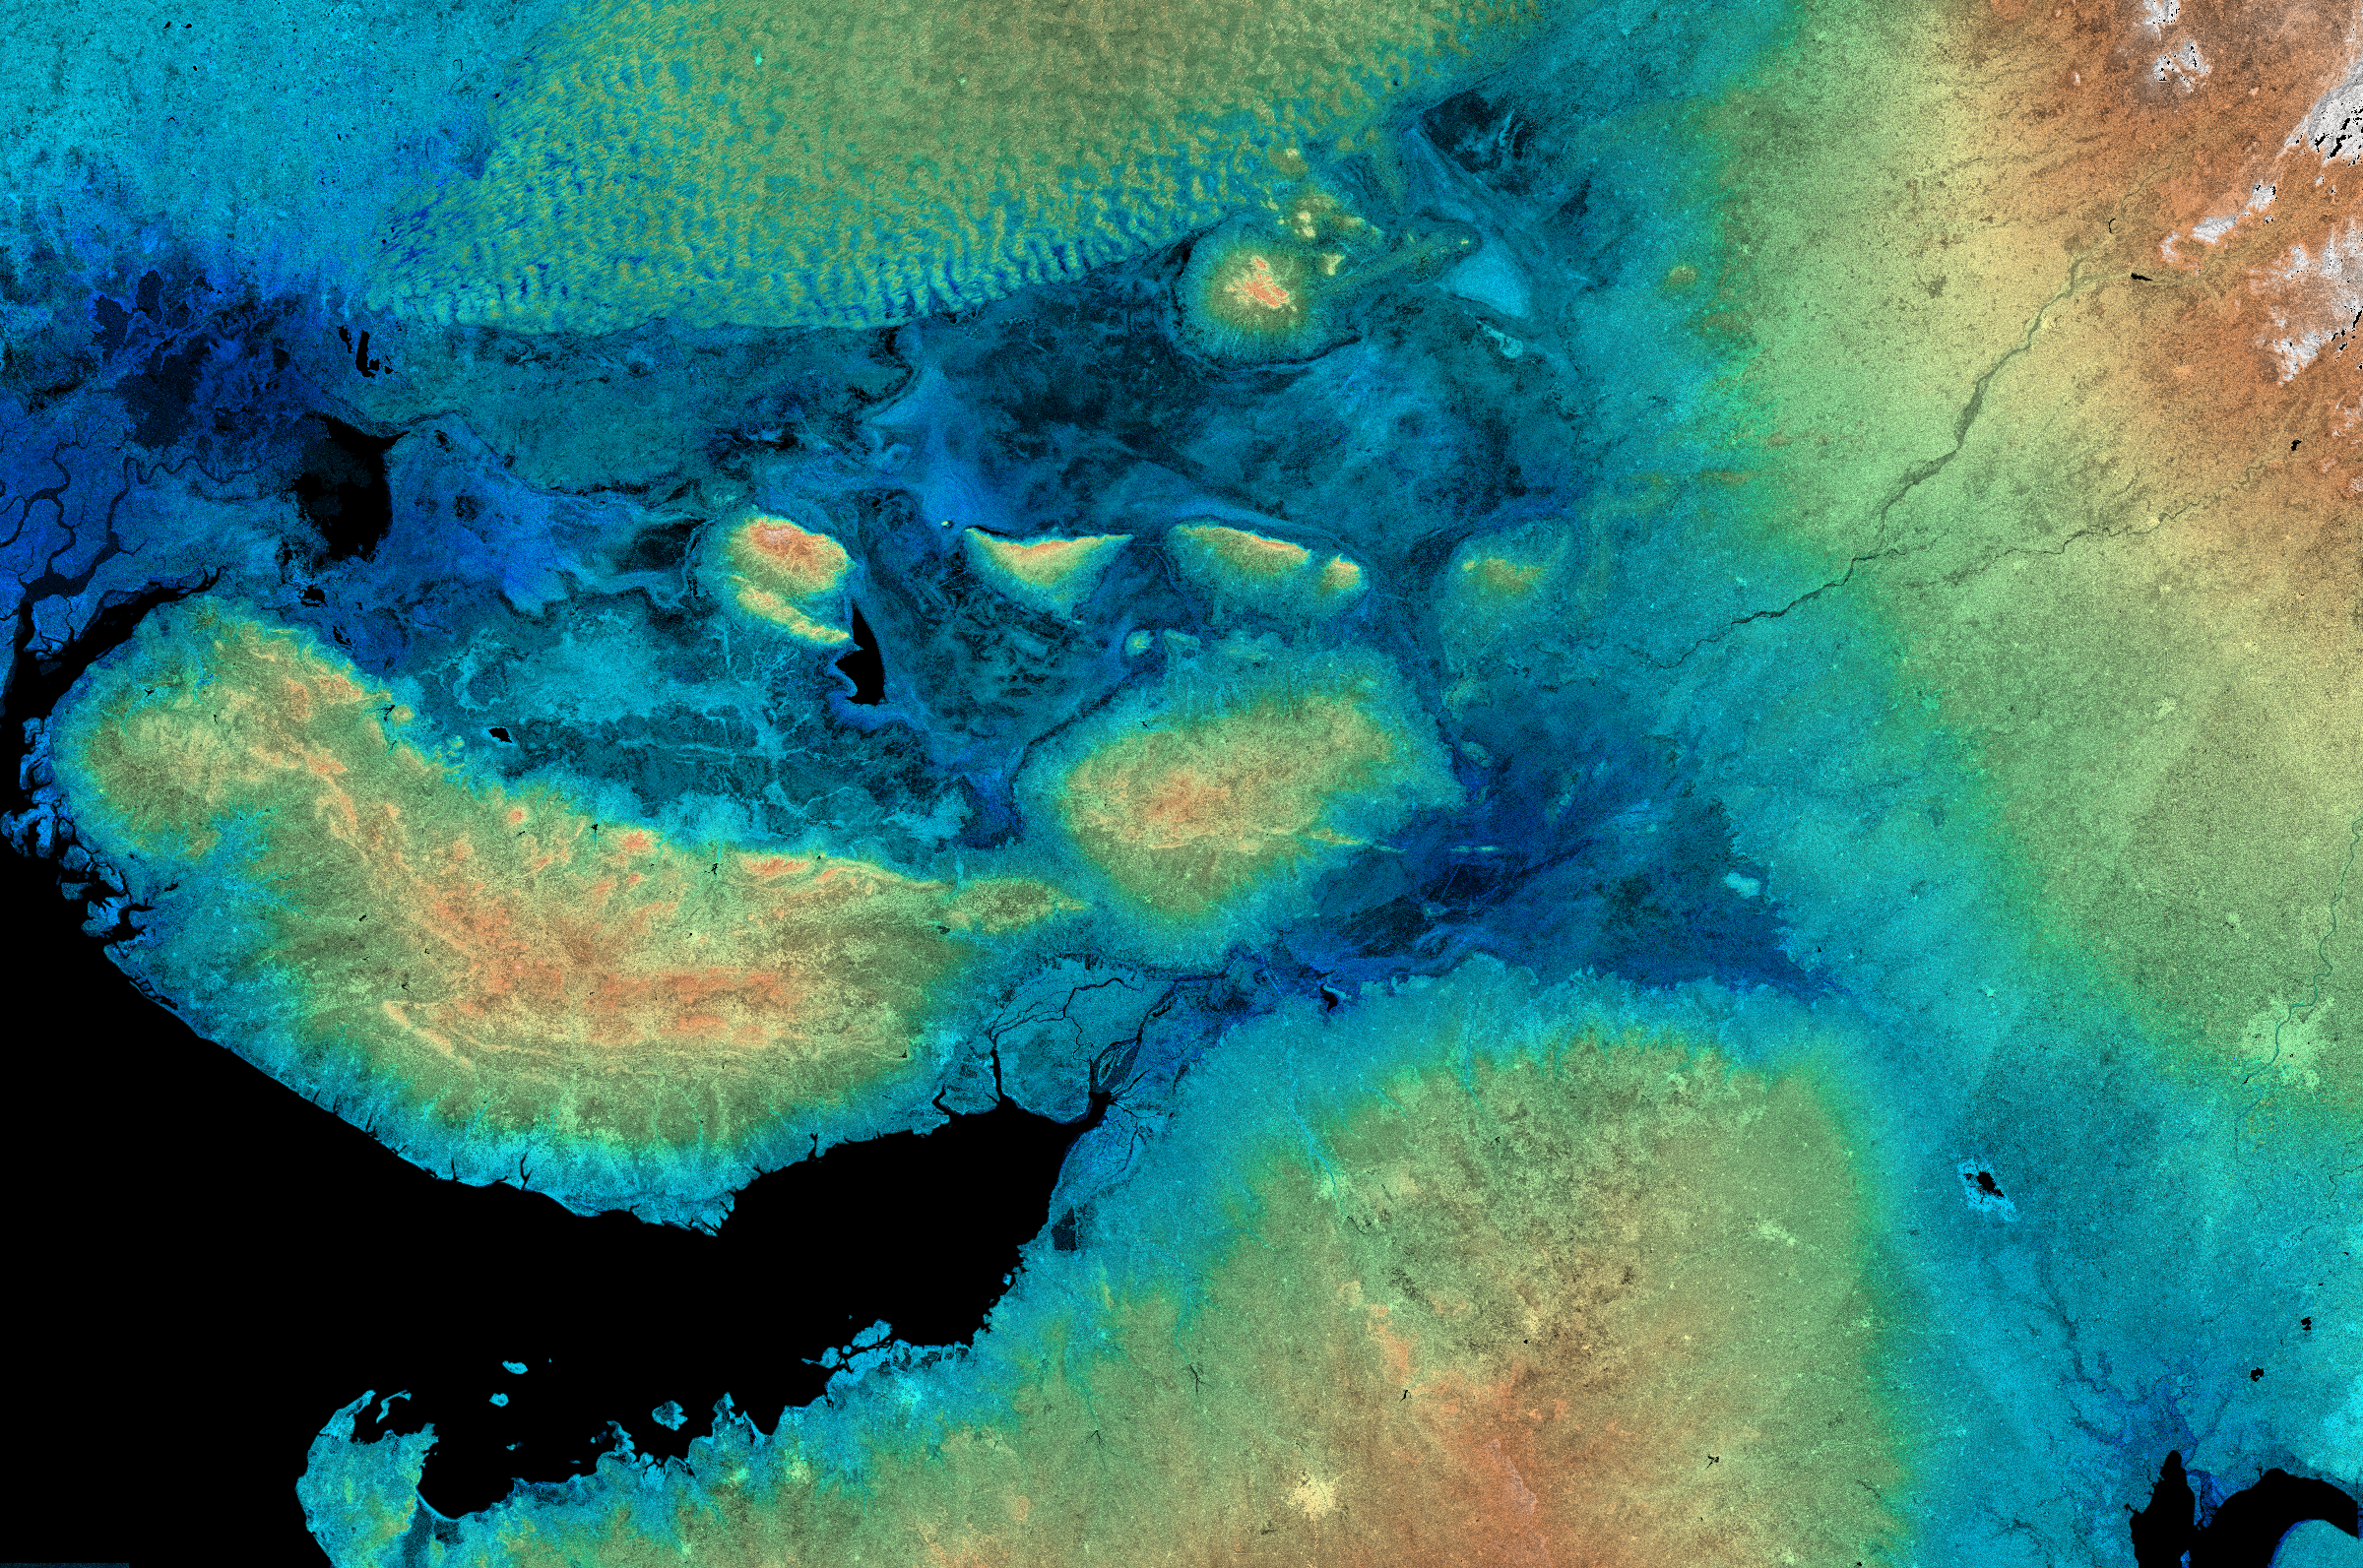

SRTM Radar Image with Color as Height: Kachchh, Gujarat, India

This image shows the area around the January 26, 2001, earthquake in western India, the deadliest in the country’s history with some 20,000 fatalities. The epicenter of the magnitude 7.6 earthquake was just to the left of the center of the image. The Gulf of Kachchh (or Kutch) is the black area running from the lower left corner towards the center of the image. The city of Bhuj is in the yellow-toned area among the brown hills left of the image center and is the historical capital of the Kachchh region. Bhuj and many other towns and cities nearby were almost completely destroyed by the shaking of the earthquake. These hills reach up to 500 meters (1,500 feet) elevation. The city of Ahmedabad, capital of Gujarat state, is the radar-bright area next to the right side of the image. Several buildings in Ahmedabad were also destroyed by the earthquake. The dark blue areas around the center of the image and extending to the left side are low-lying salt flats called the Rann of Kachchh with the Little Rann just to the right of the image center. The bumpy area north of the Rann (green and yellow colors) is a large area of sand dunes in Pakistan. A branch of the Indus River used to flow through the area on the left side of this image, but it was diverted by a previous large earthquake that struck this area in 1819.

This image combines two types of data from the Shuttle Radar Topography Mission (SRTM). The image brightness corresponds to the strength of the radar signal reflected from the ground, while colors show the elevation as measured by SRTM. Colors range from blue at the lowest elevations to brown and white at the highest elevations. This image is a mosaic of four SRTM swaths.

This image was acquired by the Shuttle Radar Topography Mission (SRTM) aboard the Space Shuttle Endeavour, launched on February 11, 2000. SRTM used the same radar instrument that comprised the Spaceborne Imaging Radar-C/X-Band Synthetic Aperture Radar (SIR-C/X-SAR) that flew twice on the Space Shuttle Endeavour in 1994. SRTM was designed to collect three-dimensional measurements of the Earth’s surface. To collect the 3-D data, engineers added a 60-meter-long (200-foot) mast, installed additional C-band and X-band antennas, and improved tracking and navigation devices. The mission is a cooperative project between the National Aeronautics and Space Administration (NASA), the National Imagery and Mapping Agency (NIMA) of the U.S. Department of Defense (DoD), and the German and Italian space agencies. It is managed by NASA’s Jet Propulsion Laboratory, Pasadena, CA, for NASA’s Earth Science Enterprise, Washington DC.

Size: 450 by 300 kilometers (280 by 190 miles)
Location: 23.5 deg. North lat., 70.5 deg. East lon.
Orientation: North up
Original Data Resolution: SRTM 30 meters (99 feet)
Date Acquired: four days in February, 2000

Credit: NASA/JPL/NIMA